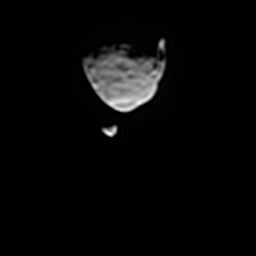

Smoothed Movie of Phobos Passing Deimos in Martian Sky

This movie clip shows Phobos, the larger of the two moons of Mars, passing in front of the other Martian moon, Deimos, on Aug. 1, from the perspective of NASA’s Mars rover Curiosity. The clip includes interpolated frames smoothing out the motion between frames from Curiosity’s Mast Camera (Mastcam). Mastcam took images 1.4 seconds apart. With the interpolated frames, this clip has 10 frames per second. It runs for 20 seconds, matching the actual time elapsed.

Curiosity’s observations of Phobos and Deimos help researchers make knowledge of the moons’ orbits even more precise.

Malin Space Science Systems, San Diego, built and operates Mastcam. NASA’s Jet Propulsion Laboratory manages the Mars Science Laboratory mission and the mission’s Curiosity rover for NASA’s Science Mission Directorate in Washington. The rover was designed, developed and assembled at JPL, a division of the California Institute of Technology in Pasadena.

Credit: NASA/JPL-Caltech/Malin Space Science Systems/Texas A&M Univ.